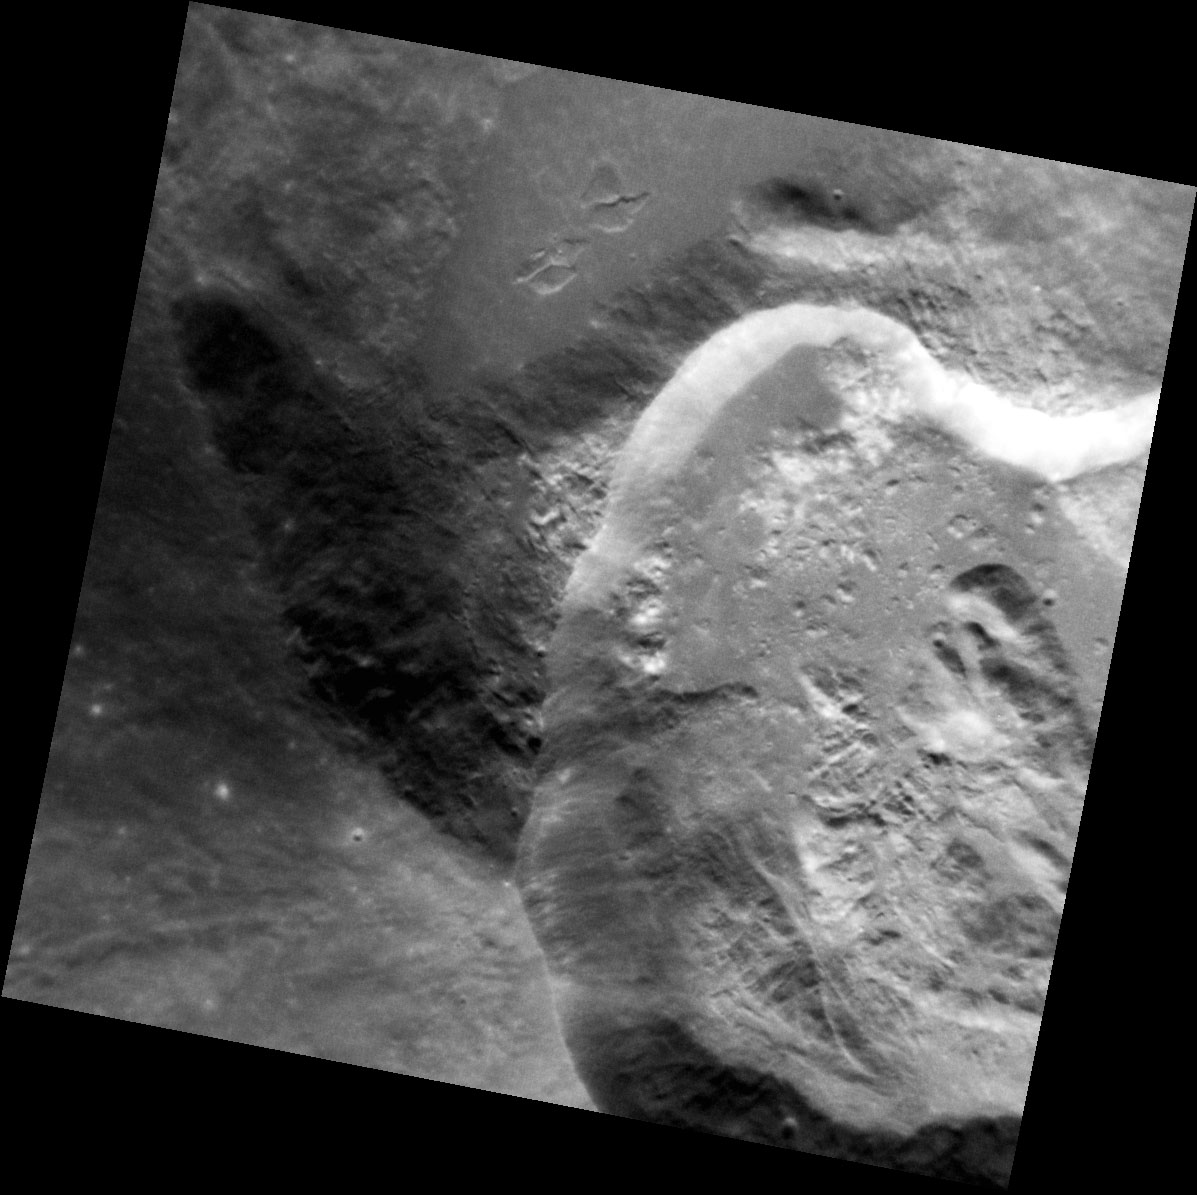

Exposed

In this exquisite image of the crater Ailey, fresh material has been exposed in the crater walls, which stands out in sharp contrast to the darker, smooth ejecta and impact melt that has ponded just outside the rim within the crater that Ailey overprints.

This image was acquired as a high-resolution targeted observation. Targeted observations are images of a small area on Mercury’s surface at resolutions much higher than the 200-meter/pixel morphology base map. It is not possible to cover all of Mercury’s surface at this high resolution, but typically several areas of high scientific interest are imaged in this mode each week.

Date acquired: December 08, 2012
Image Mission Elapsed Time (MET): 263440024
Image ID: 3100214
Instrument: Narrow Angle Camera (NAC) of the Mercury Dual Imaging System (MDIS)
Center Latitude: 45.68°
Center Longitude: 177.7° E
Resolution: 22 meters/pixel
Scale: Ailey crater is 20.5 km (12.7 mi.) in diameter
Incidence Angle: 46.3°
Emission Angle: 2.6°
Phase Angle: 46.2°

The MESSENGER spacecraft is the first ever to orbit the planet Mercury, and the spacecraft’s seven scientific instruments and radio science investigation are unraveling the history and evolution of the Solar System’s innermost planet. Visit the Why Mercury? section of this website to learn more about the key science questions that the MESSENGER mission is addressing. During the one-year primary mission, MDIS acquired 88,746 images and extensive other data sets. MESSENGER is now in a year-long extended mission, during which plans call for the acquisition of more than 80,000 additional images to support MESSENGER’s science goals.

For information regarding the use of images, see the MESSENGER image use policy.

Credit: NASA/Johns Hopkins University Applied Physics Laboratory/Carnegie Institution of Washington